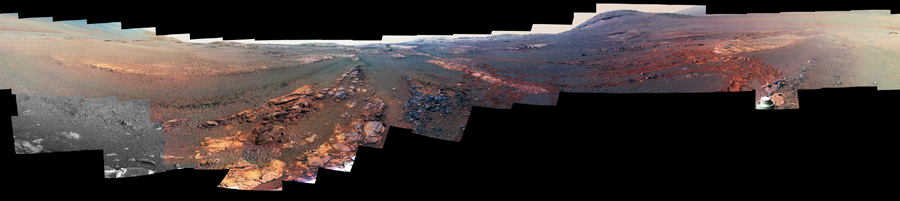

Opportunity Legacy Pan (False Color)

Photojournal Note: Also available is the original source, full resolution TIFF file, PIA22908_full.tif (23123 x 5163 pixels), and annotated TIFF file, PIA22908_annotated_full.tif (23123 x 5163 pixels). These files may be too large to view from a browser; they can be downloaded onto your desktop by right-clicking on the previous links and viewed with image viewing software.

This 360-degree panorama is composed of 354 images taken by the Opportunity rover’s Panoramic Camera (Pancam) from May 13 through June 10, 2018, or sols (Martian days) 5,084 through 5,111. This is the last panorama Opportunity acquired before the solar-powered rover succumbed to a global Martian dust storm on the same June 10. The view is presented in false color to make some differences between materials easier to see.

To the right of center and near the top of the frame, the rim of Endeavour Crater rises in the distance. Just to the left of that, rover tracks begin their descent from over the horizon towards the location that would become Opportunity’s final resting spot in Perseverance Valley, where the panorama was taken. At the bottom, just left of center, is the rocky outcrop Opportunity was investigating with the instruments on its robotic arm. To the right of center and halfway down the frame is another rocky outcrop – about 23 feet (7 meters) distant from the camera – called “Ysleta del Sur,” which Opportunity investigated from March 3 through 29, 2018, or sols 5,015 through 5,038. In the far right and left of the frame are the bottom of Perseverance Valley and the floor of Endeavour Crater.

Located on the inner slope of the western rim of Endeavour Crater, Perseverance Valley is a system of shallow troughs descending eastward about the length of two football fields from the crest of Endeavour’s rim to its floor.

This view combines images collected through three Pancam filters. The filters admit light centered on wavelengths of 753 nanometers (near-infrared), 535 nanometers (green) and 432 nanometers (blue). The three-color bands are combined.

A few frames (bottom left) remain black and white, as the solar-powered rover did not have the time to photograph those locations using the green and violet filters before a severe Mars-wide dust storm swept in on June 2018.

An annotated version, Figure 1, includes additional information on features visible in the panorama.

Incomplete image frames appear black and white. Color images taken with the rover’s Pancam are taken one color at a time requiring three images of the same subject to create full color. Opportunity did not have the time to photograph those locations using the green and blue filters before a severe Mars-wide dust storm swept in on June 2018.

The solar panel pyro-release mechanism is located at the hinge of the rover’s solar panels. The solar arrays are folded for launch, cruise and landing on Mars. After the rover is safely on the surface, pyro-release mechanisms are fired to release the solar panels to their fixed deployment configuration.

The tabular rock outcrop was the last surface feature Opportunity analyzed on June 3, 2018, (Sol 5,014) during its mission of exploration. The rover team was wrapping up investigations of these rocks when the dust storm hit.

A portion of Opportunity’s solar array can be seen here. The rover’s solar arrays consist of high-efficiency triple-junction solar cells. The extended “wings” of the deployed solar arrays are often visible in images, especially ones that image the ground near the rover.

Opportunity’s entry point to Perseverance Valley. The rover first arrived at the valley rim on May 20, 2017, or Sol 4,736.

Three pitted rock targets (“Tomé,” “Nazas” and “Allende”) were investigated by Opportunity in late April and early May 2018. The pitted rocks had textures and compositions that were unique from anything the science team had seen during the mission.

Endeavour Crater’s rim is 250 feet (76 meters) distant.

This small hill on Endeavour Crater rim is 210 feet (64 meters) distant.

Rover wheel tracks appear as a reddish-brown color with linear tread marks.

Rocky outcrop “Ysleta del Sur,” which is 23 feet (7 meters) distant, was investigated by Opportunity from March 3 through 29, 2018, or sols 5,015 through 5,038.

The low-gain antenna, whose upper portion is visible here, would send and receive information in every direction, meaning it was “omni-directional.” The antenna was designed to transmit and receive radio waves at a low rate to the Deep Space Network antennas on Earth.

NASA’s Jet Propulsion Laboratory, a division of Caltech in Pasadena, California, manages the Mars Exploration Rover Project for NASA’s Science Mission Directorate in Washington.

Credit: NASA/JPL-Caltech/Cornell/ASU